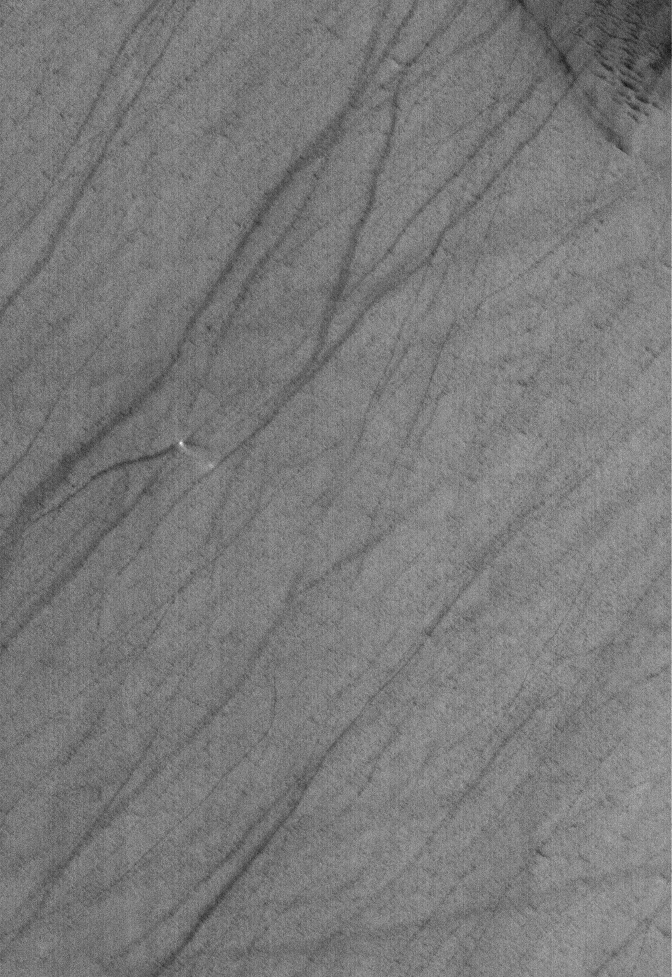

Devilish Details

23 September 2005
This Mars Global Surveyor (MGS) Mars Orbiter Camera (MOC) image shows a small, springtime dust devil creating a dark streak on the plains of Argyre. The small, bright dot is the dust devil. Many other dark streaks on the plains indicate the areas where other dust devils had passed within the past several weeks before this July 2005 image was acquired.

Location near: 44.6°S, 40.3°W
Image width: width: ~3 km (~1.9 mi)
Illumination from: upper left
Season: Southern Spring

Credit: NASA/JPL/Malin Space Science Systems